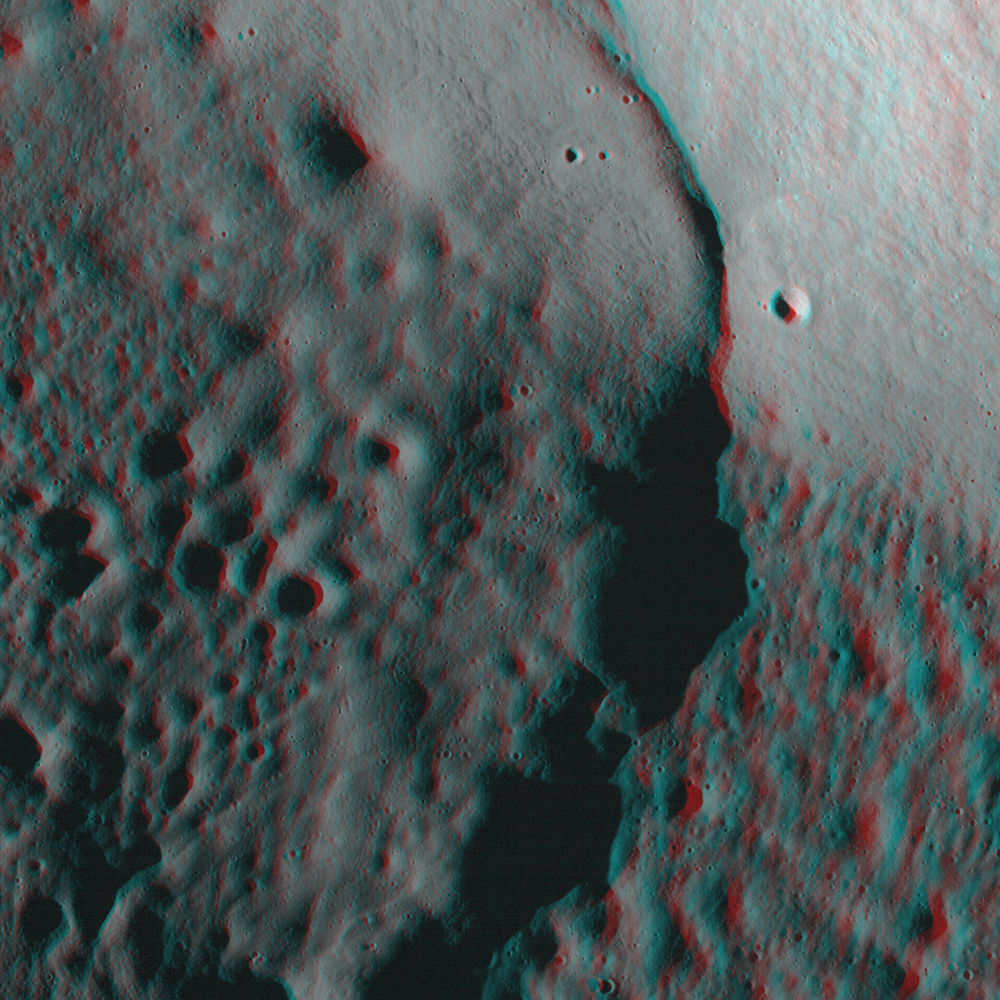

The Moon in 3-D

Spectacular view of Lee Lincoln scarp obtained in stereo by imaging off-nadir (looking off to the side) from two adjacent orbits. Scene is approximately 2.7 km across.

NASA’s Goddard Space Flight Center built and manages the mission for the Exploration Systems Mission Directorate at NASA Headquarters in Washington. The Lunar Reconnaissance Orbiter Camera was designed to acquire data for landing site certification and to conduct polar illumination studies and global mapping. Operated by Arizona State University, the LROC facility is part of the School of Earth and Space Exploration (SESE). LROC consists of a pair of narrow-angle cameras (NAC) and a single wide-angle camera (WAC). The mission is expected to return over 70 terabytes of image data.

Credit: NASA/GSFC/Arizona State University